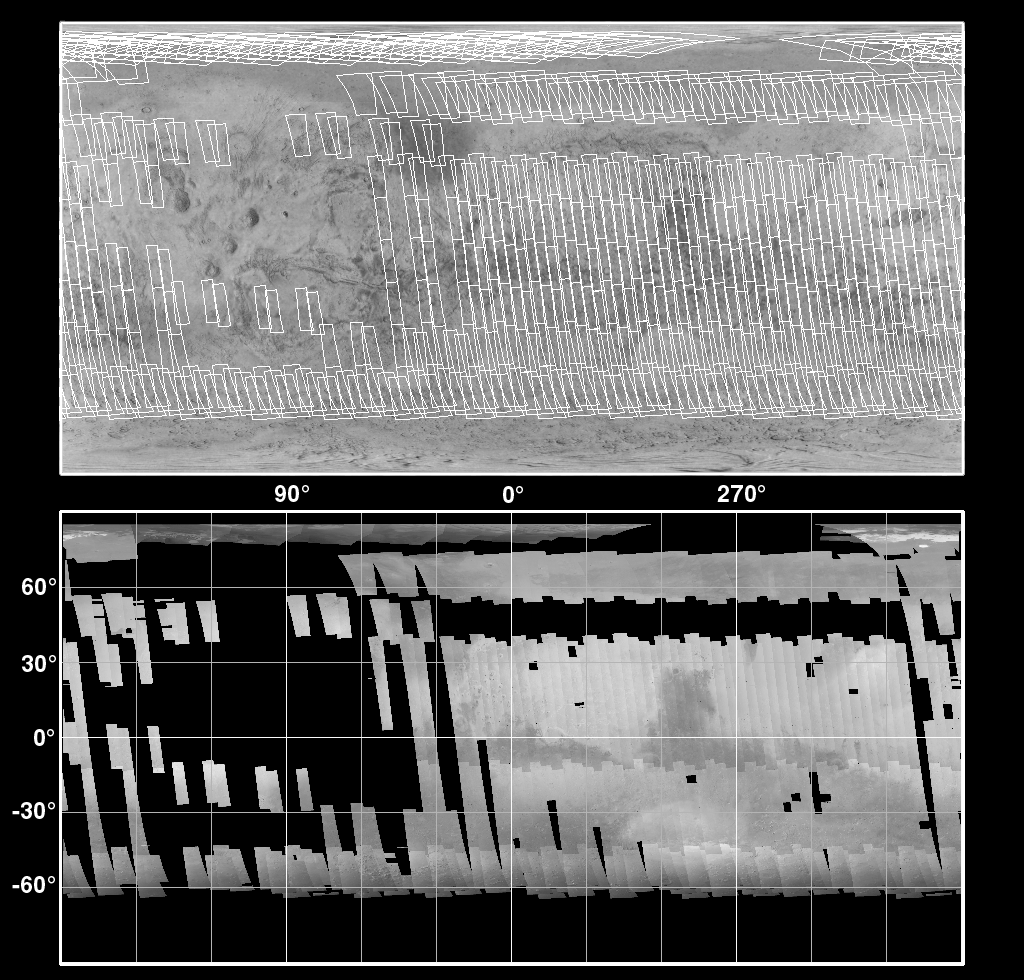

The Geodesy Campaign

Every day, Mars Global Surveyor (MGS) circles the red planet just over twelve times, and from their vantage point at 400 km altitude, the fisheye lenses of the Mars Orbiter Camera (MOC) Wide Angle (WA) cameras can see the entire surface. During typical operations, highly-summed two-color image strips are transmitted for each orbit and assembled into daily global weather maps, with a resolution of about 7.5 km (4.6 miles) per pixel. The small size and low resolution of these strips leaves most of the data bandwidth available for higher-priority narrow Angle images.

During May 1999, however, the Wide Angle cameras are being used instead to map the whole planet at the intrinsic resolution of the WA camera — 230 meters (750 feet) per pixel. While the blue WA camera continues to capture the global map so that daily weather can still be monitored, the other WA camera (with the red filter) is building up swaths of full-resolution coverage. The Deep Space Network is tracking the spacecraft 24 hours a day during this geodesy campaign, and imaging data are being returned for about two-thirds of the time at 69 kbits/sec (somewhat faster than a 56K modem). During the other third of the time, the spacecraft is transmitting back to Earth one day’s worth of recorded data from the other science instruments.

Geodesy is the measurement of a planet’s shape and the location of features on its surface. The intent of the geodesy campaign is to acquire, during a short period of time, simultaneous measurements by the Mars Orbiter Laser Altimeter (MOLA), the Radio Science (RS) investigation, and the MOC. MOLA observations provide precise, absolute measurements of a set of profiles around the planet, but their spacing is quite large relative to their resolution. RS measurements provide detailed information about the position of the spacecraft, critical to processing both the MOC and MOLA data. MOC provides both a higher resolution base map on which the other data can be overlain and, using stereoscopic measurements, provides the potential for a ten-fold improvement in the spatial resolution of the topography.

Owing to the nature of the MGS orbit, the groundtrack returns to within about 30 km of a given orbit 88 orbits (about one week) later. Thus, it takes a week to build up global coverage at full resolution. Figure MOC2-127a shows the planning map of coverage during the first week of the campaign (top), and the resulting actual coverage (bottom). Gaps caused by recorder playbacks must be filled in a second week of imaging by moving the times of the playbacks. Also in the second week, stereo coverage is acquired by re-imaging areas from adjacent orbits at aside-looking angle. Figure MOC2-127b shows an example of such stereo from the Mare Tyrrhenum region, centered at 27.3°S, 227.0°W (NOTE: Red-blue glasses are needed to view the stereo effect). The crater that dominates the center of Figure MOC2-127b is about 50 kilometers (31 miles) across. Stereo coverage will be completed in the third and fourth weeks. The remaining data volume will be used to fill in gaps created by data losses, and to acquire a somewhat lower resolution global color image through the blue wide angle camera.

The resulting dataset will provide global color and stereo coverage at about 300 m/pixel. Although similar coverage was obtained by the Viking mission in the late 1970s, Viking took over three years to cover the planet, and there are significant variations in lighting, weather, and surface features in the Viking images. A substantial improvement in the longitude/latitude grid is expected, which will have important benefits to future Mars exploration.

Malin Space Science Systems and the California Institute of Technology built the MOC using spare hardware from the Mars Observer mission. MSSS operates the camera from its facilities in San Diego, CA. The Jet Propulsion Laboratory’s Mars Surveyor Operations Project operates the Mars Global Surveyor spacecraft with its industrial partner, Lockheed Martin Astronautics, from facilities in Pasadena, CA and Denver, CO.

Credit: NASA/JPL/MSSS